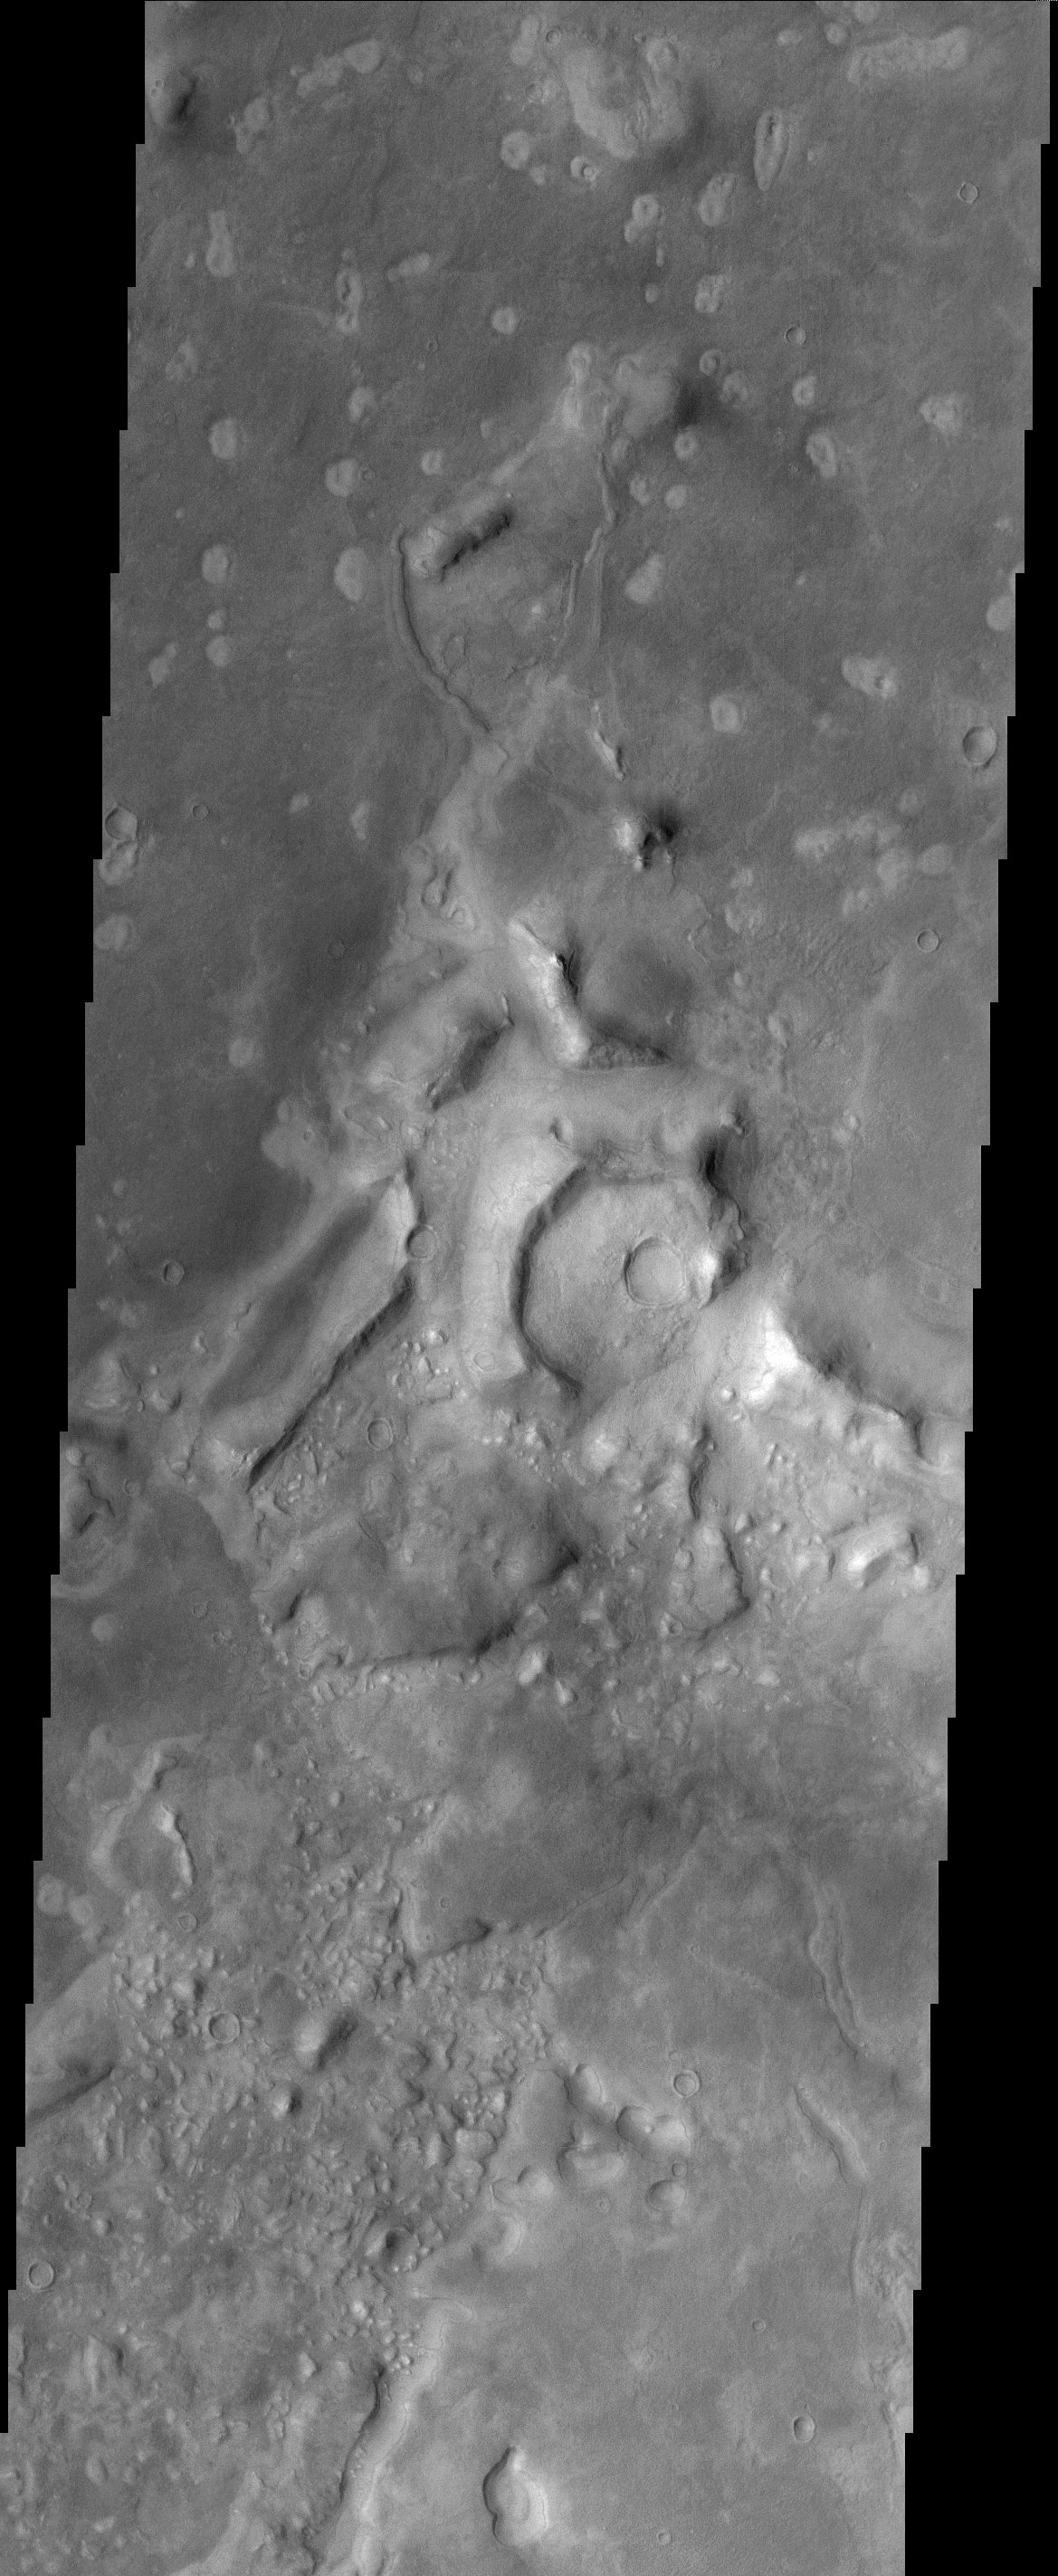

Acidalia Planitia

Much of the northern lowlands of Mars are thought to be relatively young volcanic flows with varying amounts of windblown dust cover. The lack of impact craters in this image indicate the young age of the surface. The lighter spots in the top portion of the image are likely small volcanic features, either small cones or perhaps small collapse pits. The appearance of the darker material abutting or flowing against the higher knobs and ridges is common in volcanic flow fields.

Note: this THEMIS visual image has not been radiometrically nor geometrically calibrated for this preliminary release. An empirical correction has been performed to remove instrumental effects. A linear shift has been applied in the cross-track and down-track direction to approximate spacecraft and planetary motion. Fully calibrated and geometrically projected images will be released through the Planetary Data System in accordance with Project policies at a later time.

NASA’s Jet Propulsion Laboratory manages the 2001 Mars Odyssey mission for NASA’s Office of Space Science, Washington, D.C. The Thermal Emission Imaging System (THEMIS) was developed by Arizona State University, Tempe, in collaboration with Raytheon Santa Barbara Remote Sensing. The THEMIS investigation is led by Dr. Philip Christensen at Arizona State University. Lockheed Martin Astronautics, Denver, is the prime contractor for the Odyssey project, and developed and built the orbiter. Mission operations are conducted jointly from Lockheed Martin and from JPL, a division of the California Institute of Technology in Pasadena.

Credit: NASA/JPL/Arizona State University